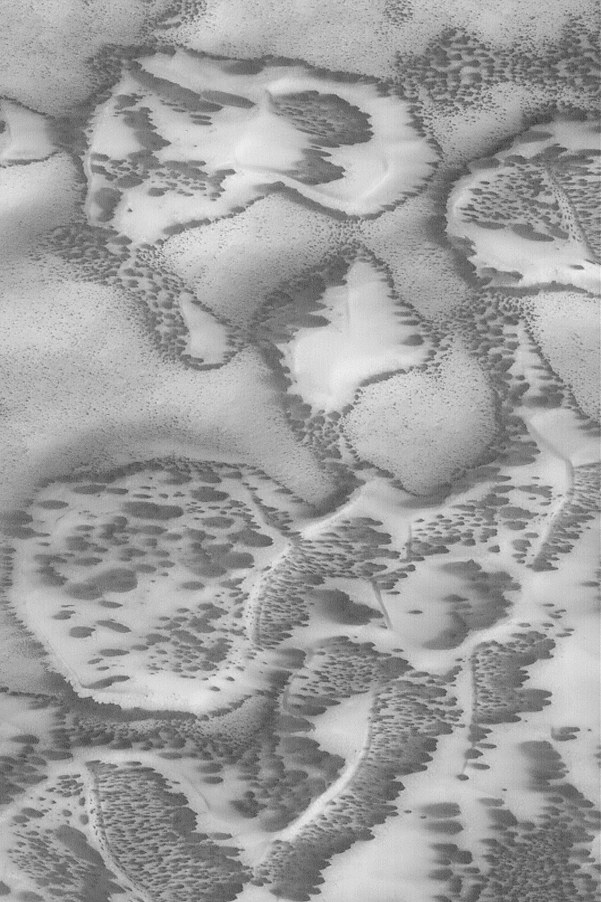

Defrosting Sand

MGS MOC Release No. MOC2-468, 30 August 2003

This Mars Global Surveyor (MGS) Mars Orbiter Camera (MOC) narrow angle camera image, acquired in July 2003, shows a field of eroded dunes and patches of sand covered by carbon dioxide frost that accumulated during the previous winter. This springtime view shows that the frost has begun to sublime away, leaving dark patches and streaks on the dune surfaces. Wind has blown across the terrain, as well, causing some of the dark spots to elongate toward the left (west). The sand is located in a depression near 78.5°S, 254.3°W. Sunlight illuminates the scene from the upper left. The area shown is about 3 km (1.9 mi) wide.

Credit: NASA/JPL/Malin Space Science Systems